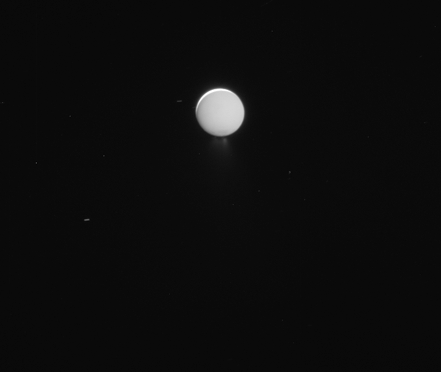

Last Enceladus Plume Observation

This movie sequence of images is from the last dedicated observation of the Enceladus plume by NASA’s Cassini spacecraft.

The images were obtained over approximately 14 hours as Cassini’s cameras stared at the active, icy moon. The view during the entire sequence is of the moon’s night side, but Cassini’s perspective Enceladus shifts during the sequence. The movie begins with a view of the part of the surface lit by reflected light from Saturn and transitions to completely unilluminated terrain. The exposure time of the images changes about halfway through the sequence, in order to make fainter details visible. (The change also makes background stars become visible.)

The images in this movie sequence were taken on Aug. 28, 2017, using Cassini’s narrow-angle camera. The images were acquired at a distance from Enceladus that changed from 684,000 to 539,000 (1.1 million to 868,000 kilometers). Image scale changes during the sequence, from 4 to 3 miles (7 to 5 kilometers) per pixel.

The Cassini mission is a cooperative project of NASA, ESA (the European Space Agency) and the Italian Space Agency. The Jet Propulsion Laboratory, a division of Caltech in Pasadena, manages the mission for NASA’s Science Mission Directorate, Washington. The Cassini orbiter and its two onboard cameras were designed, developed and assembled at JPL. The imaging operations center is based at the Space Science Institute in Boulder, Colorado.

The Cassini mission is a cooperative project of NASA, ESA (the European Space Agency) and the Italian Space Agency. The Jet Propulsion Laboratory, a division of Caltech in Pasadena, manages the mission for NASA’s Science Mission Directorate, Washington. The Cassini orbiter and its two onboard cameras were designed, developed and assembled at JPL. The imaging operations center is based at the Space Science Institute in Boulder, Colorado.

Credit: NASA/JPL-Caltech/Space Science Institute